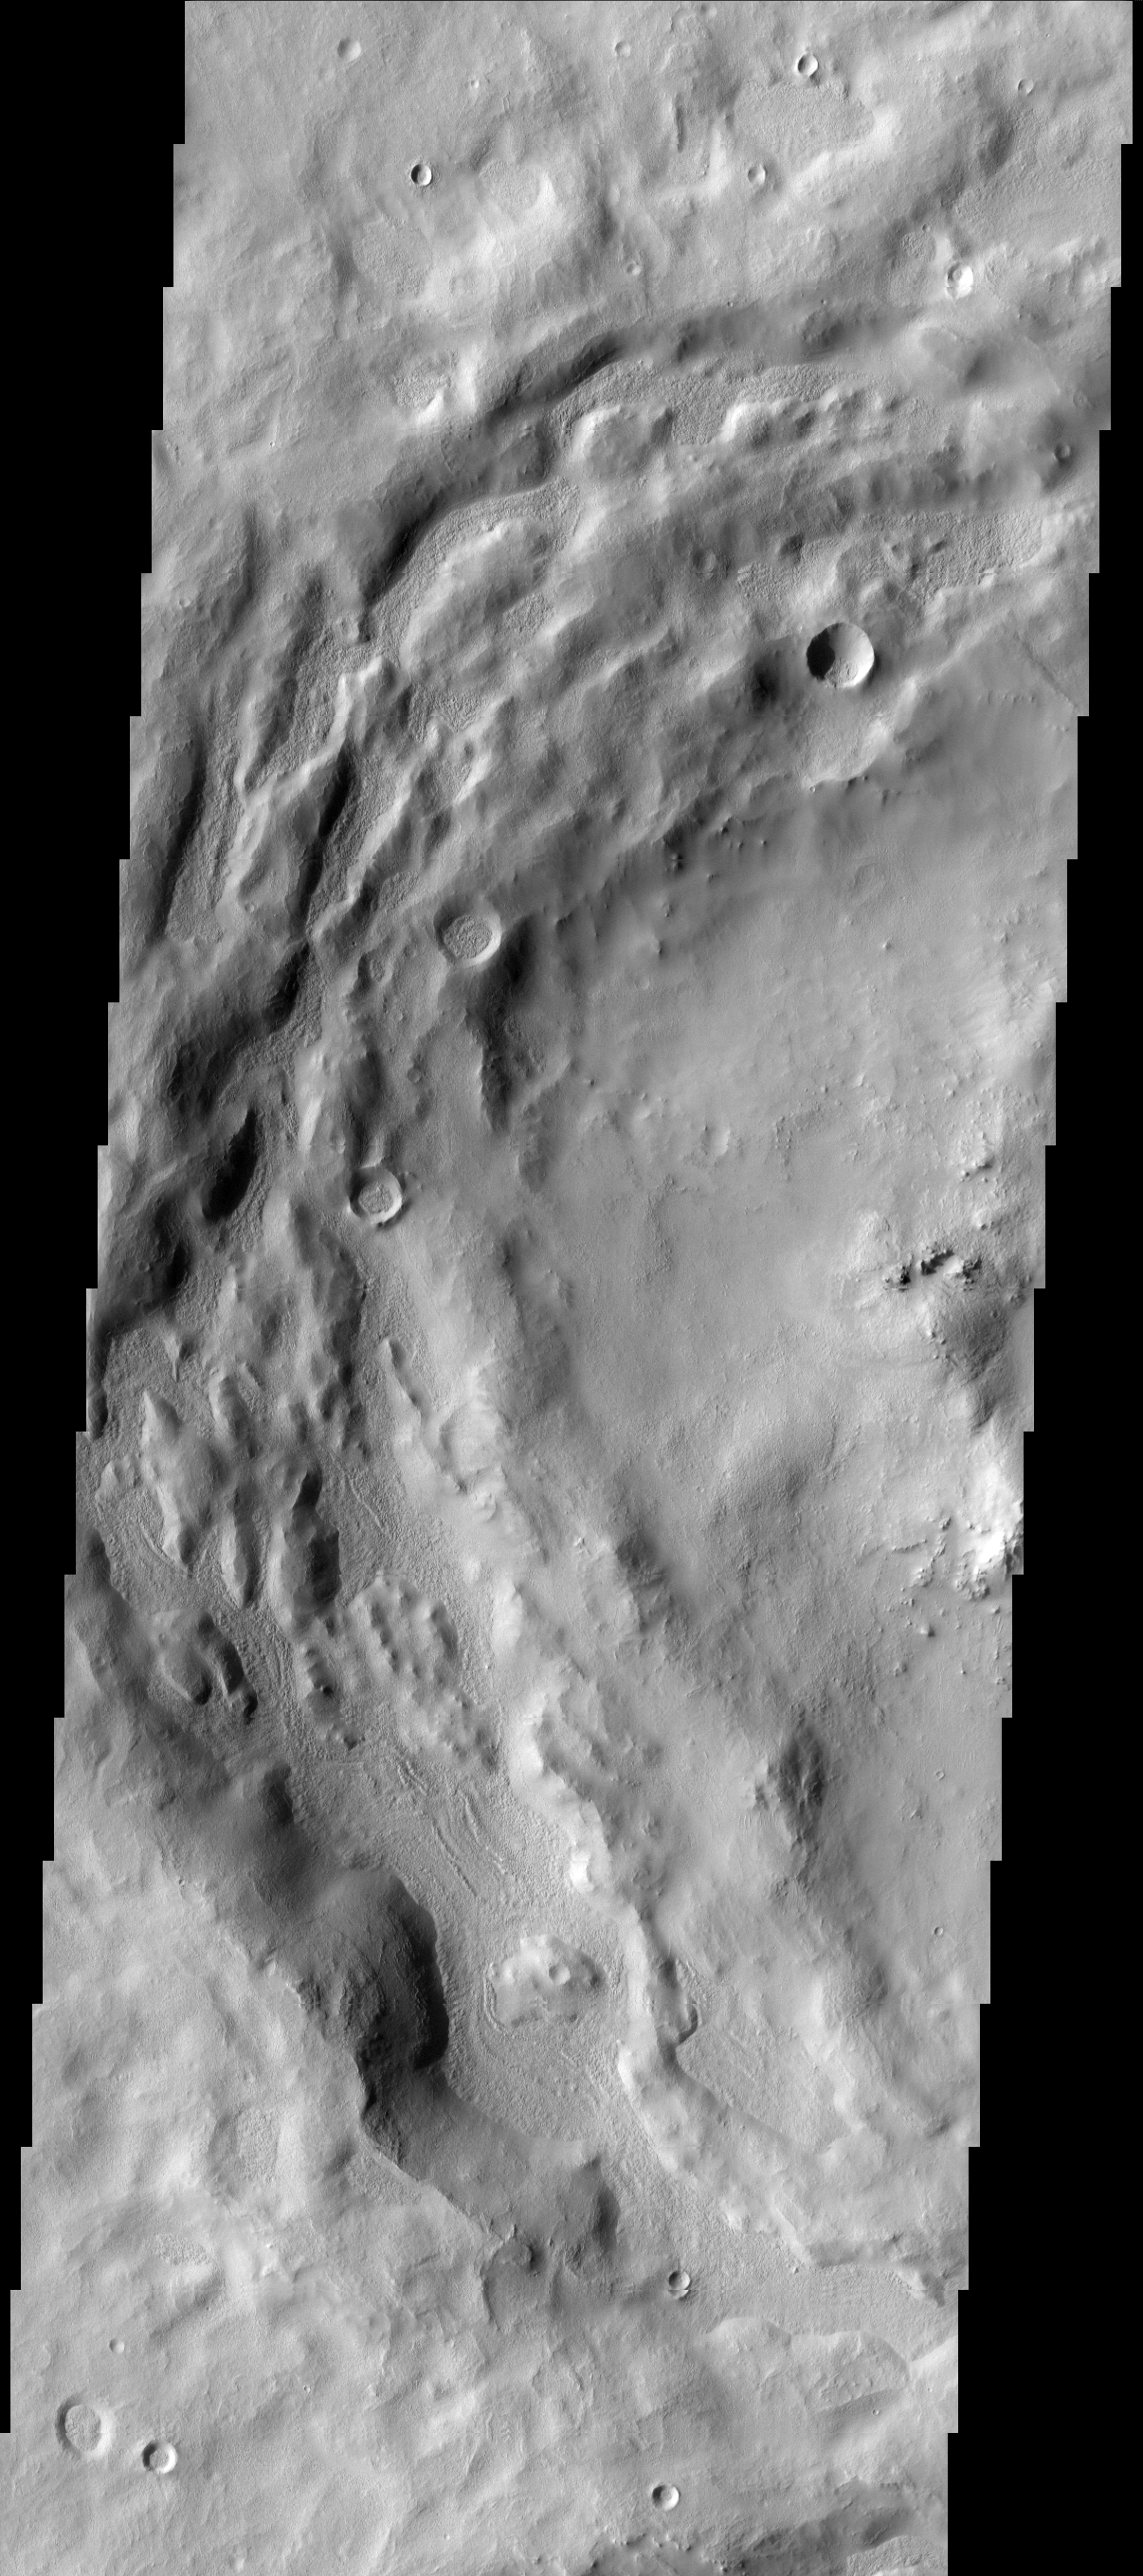

New Material

The depressions in the rim of this unnamed crater in Terra Sabaea are being filled with new material. The surface texture of the new material is different from the surrounding older material.

Image information: VIS instrument. Latitude 30.6N, Longitude 36.9E. 19 meter/pixel resolution.

Please see the THEMIS Data Citation Note for details on crediting THEMIS images.

Note: this THEMIS visual image has not been radiometrically nor geometrically calibrated for this preliminary release. An empirical correction has been performed to remove instrumental effects. A linear shift has been applied in the cross-track and down-track direction to approximate spacecraft and planetary motion. Fully calibrated and geometrically projected images will be released through the Planetary Data System in accordance with Project policies at a later time.

NASA’s Jet Propulsion Laboratory manages the 2001 Mars Odyssey mission for NASA’s Office of Space Science, Washington, D.C. The Thermal Emission Imaging System (THEMIS) was developed by Arizona State University, Tempe, in collaboration with Raytheon Santa Barbara Remote Sensing. The THEMIS investigation is led by Dr. Philip Christensen at Arizona State University. Lockheed Martin Astronautics, Denver, is the prime contractor for the Odyssey project, and developed and built the orbiter. Mission operations are conducted jointly from Lockheed Martin and from JPL, a division of the California Institute of Technology in Pasadena.

Credit: NASA/JPL/ASU